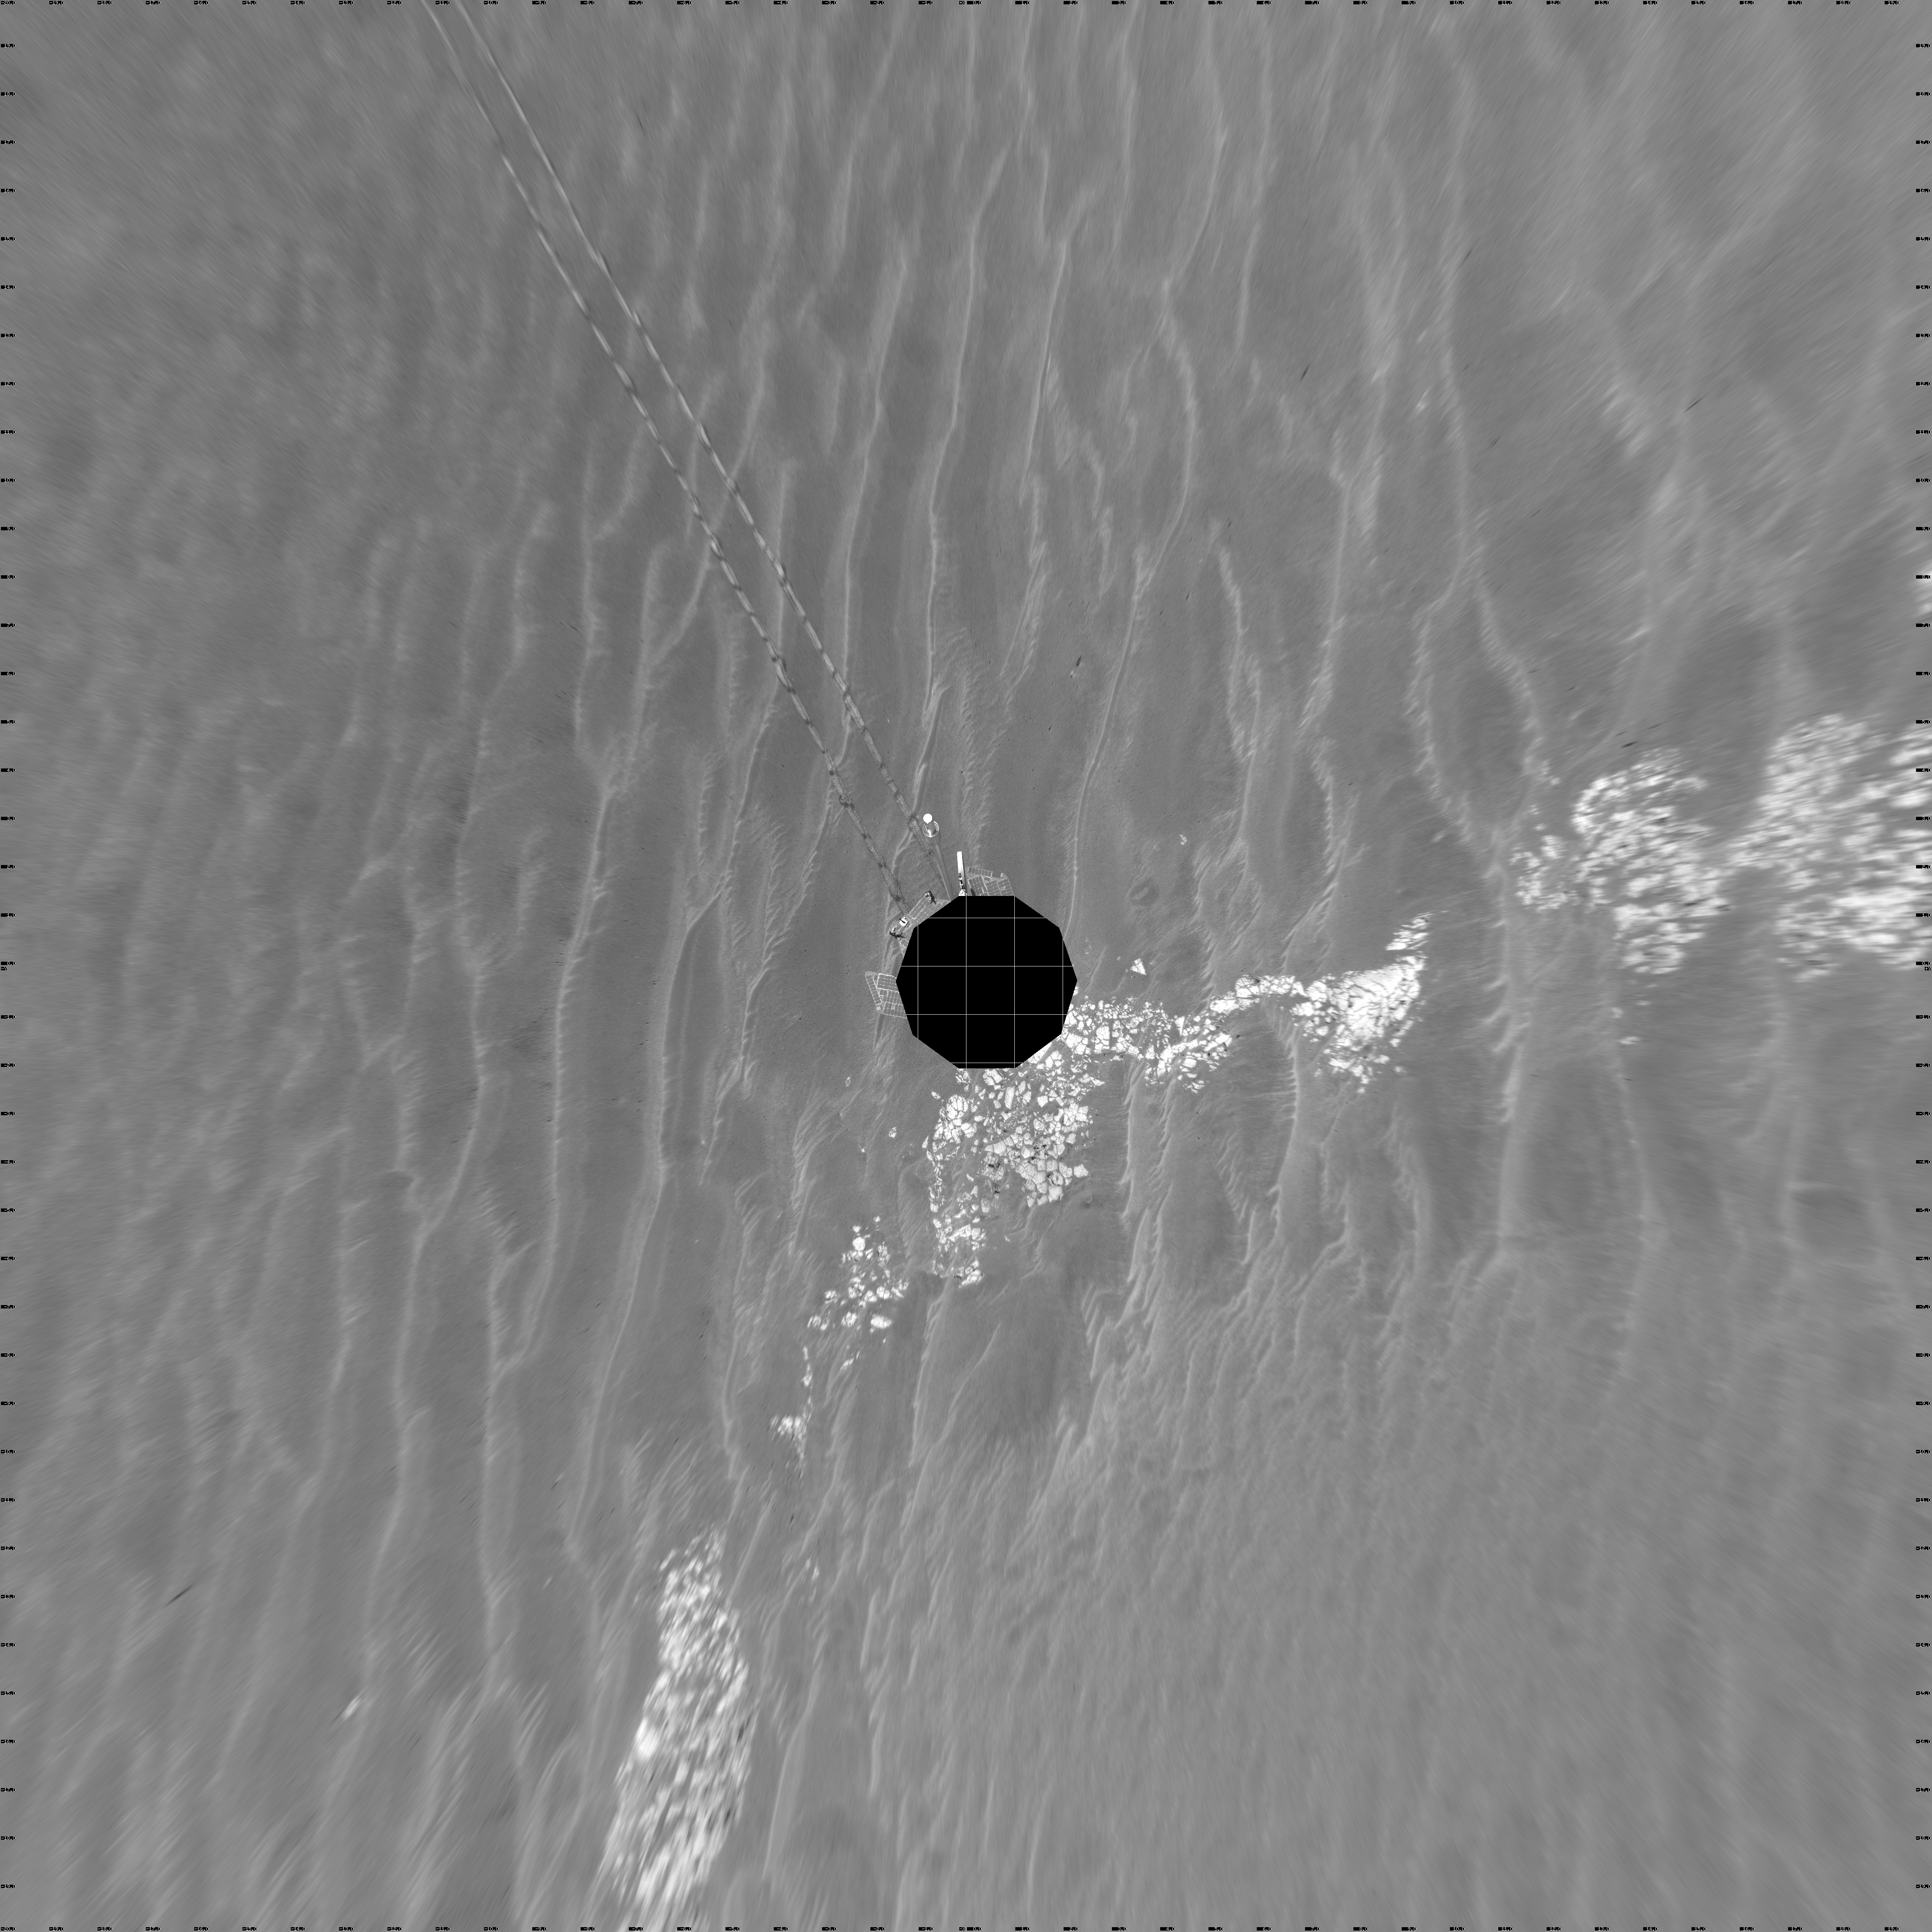

Beside ‘Vostok Crater’ (vertical)

NASA’s Mars Exploration Rover Opportunity used its navigation camera to take the images combined into this 360-degree view of the rover’s surroundings on the 399th martian day, or sol, of its surface mission (March 8, 2005). Opportunity drove 35 meters (115 feet) that sol and reached the edge of “Vostok Crater” before taking the images. Sand has buried much of the crater. This location is catalogued as Opportunity’s site 50. The view is presented in a vertical projection with geometric seam correction.

Credit: NASA/JPL